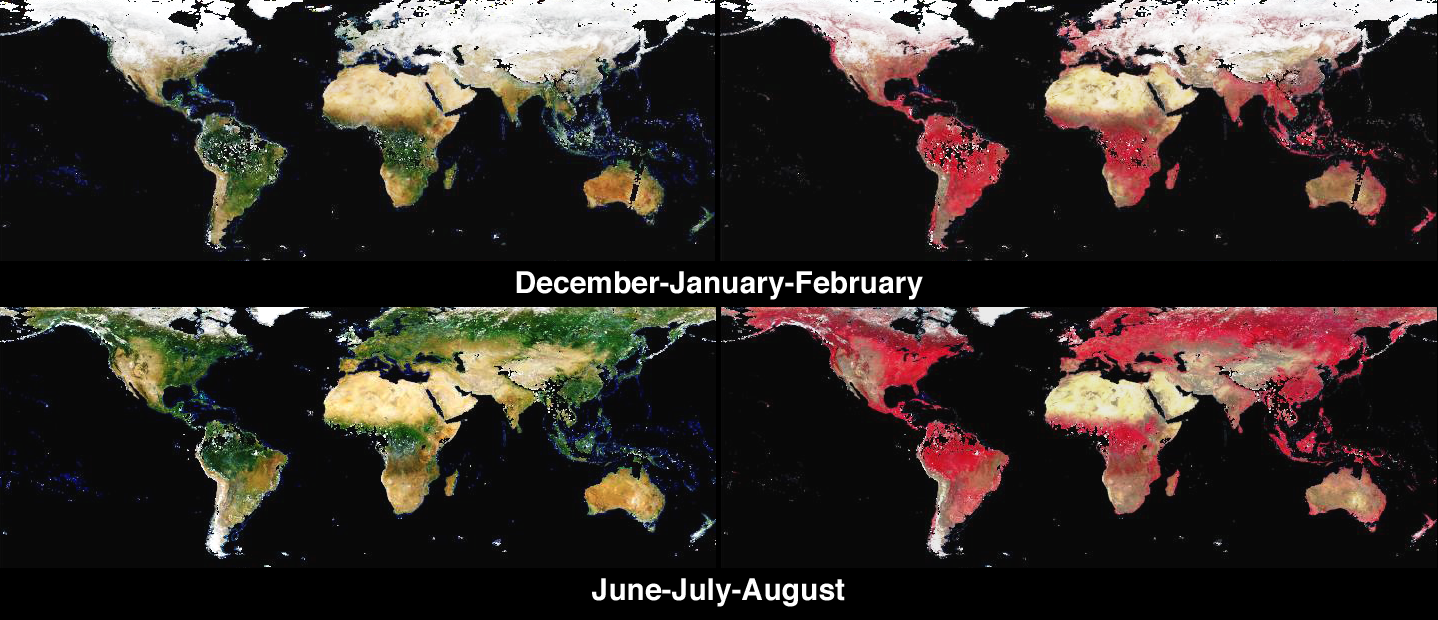

Global and Seasonal Surface Albedos from MISR

Global models of the Earth system need accurate measurements of how much solar energy is reflected and absorbed by surfaces because this energy drives processes such as plant photosynthesis, snow melt, and longwave reradiation. These images from the Multi-angle Imaging SpectroRadiometer (MISR) provide global, seasonal summaries of a quantity called the Directional Hemispherical Reflectance (DHR), also sometimes referred to as the “black-sky” albedo.

The amount of sunlight reflected from a surface, relative to the incident amount, is called the albedo. Bright surfaces have albedo near unity, and dark surfaces have albedo near zero. The DHR refers to the amount of spectral radiation reflected into all upward directions through an imaginary hemisphere situated above each surface point. The “directional” part of the name describes how, in the absence of an intervening atmosphere, light from the Sun would illuminate the surface from a single direction (that is, there is no diffuse skylight, hence the name “black-sky” albedo). To generate this product accurately, it is necessary to compensate for the effects of the atmosphere, and MISR’s multi-angle retrieval techniques are used to screen clouds and account for the light scattered by airborne particulates (aerosols).

The four image panels show DHR as it was retrieved over land surfaces in MISR’s red, green, blue spectral bands (left), and near-infrared, red, blue spectral bands (right), for the seasonal periods December 2001 through February 2002 (top), and June 2002 through August 2002 (bottom). A one-year movie is also provided. Since relatively little sunlight reaches the polar regions during winter, the images were cropped to include only the area which is illuminated in both hemispheres during winter and summer. Noteworthy features include seasonal vegetation and the advance and retreat of the snow line. Regions where DHR could not be derived, either due to an inability to retrieve the necessary atmospheric characteristics or due to the presence of clouds, are shown in black. Further global summaries of the DHR (and other surface and vegetation products) from MISR are now available at the NASA Langley Atmospheric Sciences Data Center.

The Multi-angle Imaging SpectroRadiometer observes the daylit Earth continuously from pole to pole, and every 9 days views the entire globe between 82 degrees north and 82 degrees south latitude. MISR was built and is managed by NASA’s Jet Propulsion Laboratory, Pasadena, CA, for NASA’s Office of Earth Science, Washington, DC. The Terra satellite is managed by NASA’s Goddard Space Flight Center, Greenbelt, MD. JPL is a division of the California Institute of Technology.

Credit: NASA/GSFC/LaRC/JPL, MISR Team